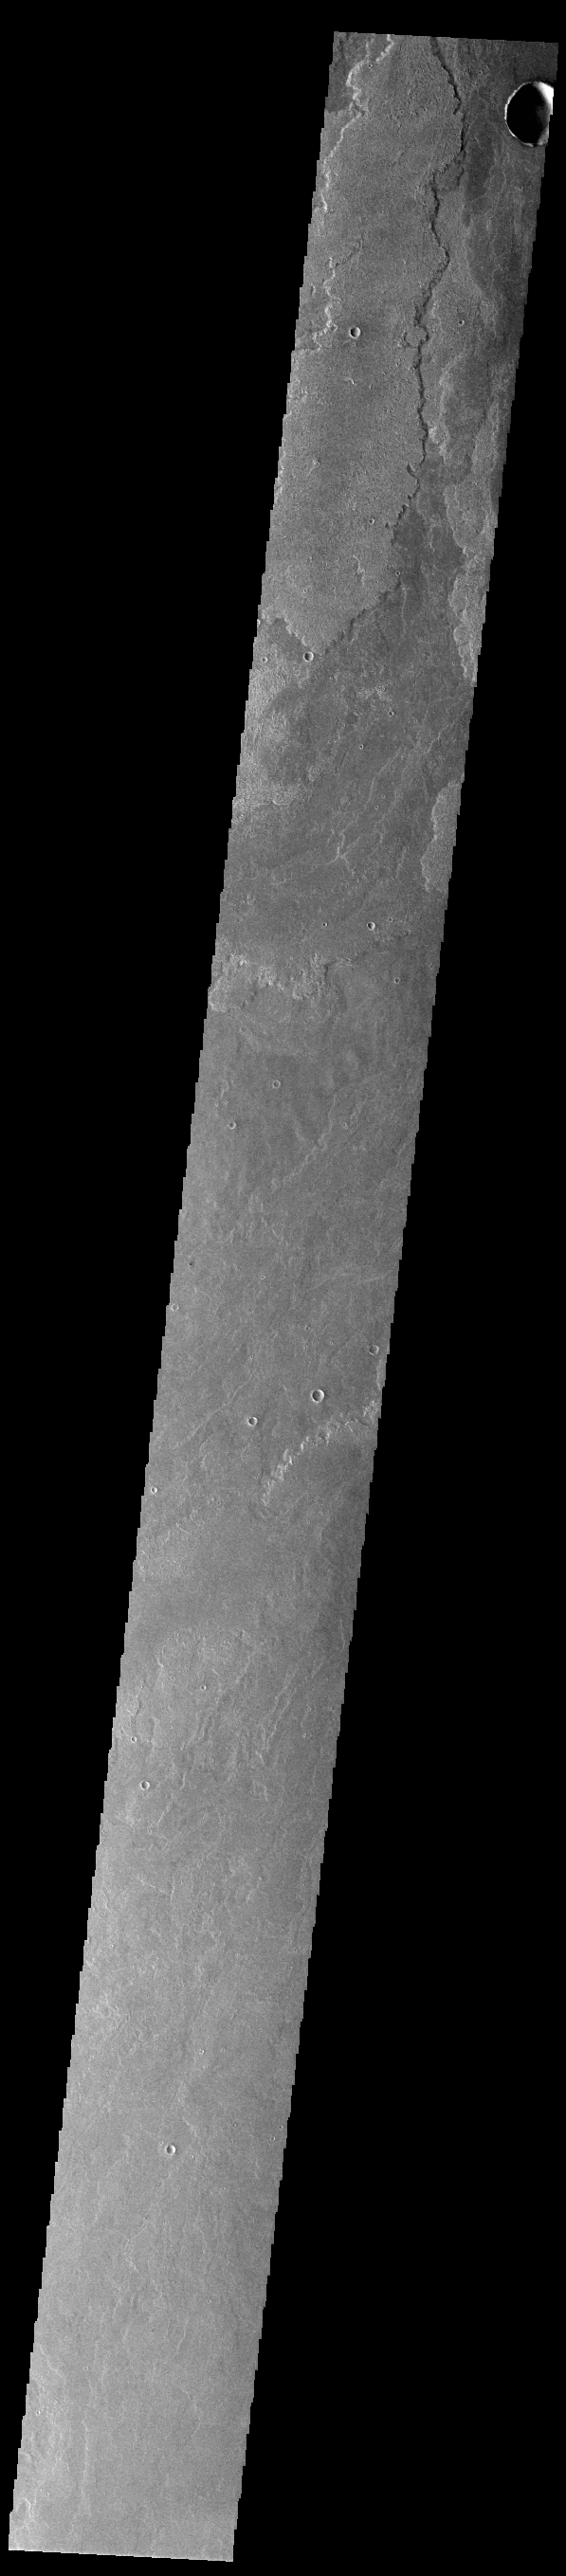

Daedalia Planum

Today’s VIS image shows a small portion of the immense lava flows that originated from Arsia Mons. Arsia Mons is the southernmost of the three large aligned volcanoes in the Tharsis region. Arsia Mons’ last eruption was 10s of million years ago. The different surface textures are created by differences in the lava viscosity and cooling rates. The lobate margins of each flow can be traced back to the start of each flow — or to the point where they are covered by younger flows. Flows in Daedalia Planum can be as long as 180 km (111 miles). For comparison the longest Hawaiian lava flow is only 51 km (˜31 miles) long. The total area of Daedalia Planum is 2.9 million square km – more than four times the size of Texas.

Credit: NASA/JPL-Caltech/ASU